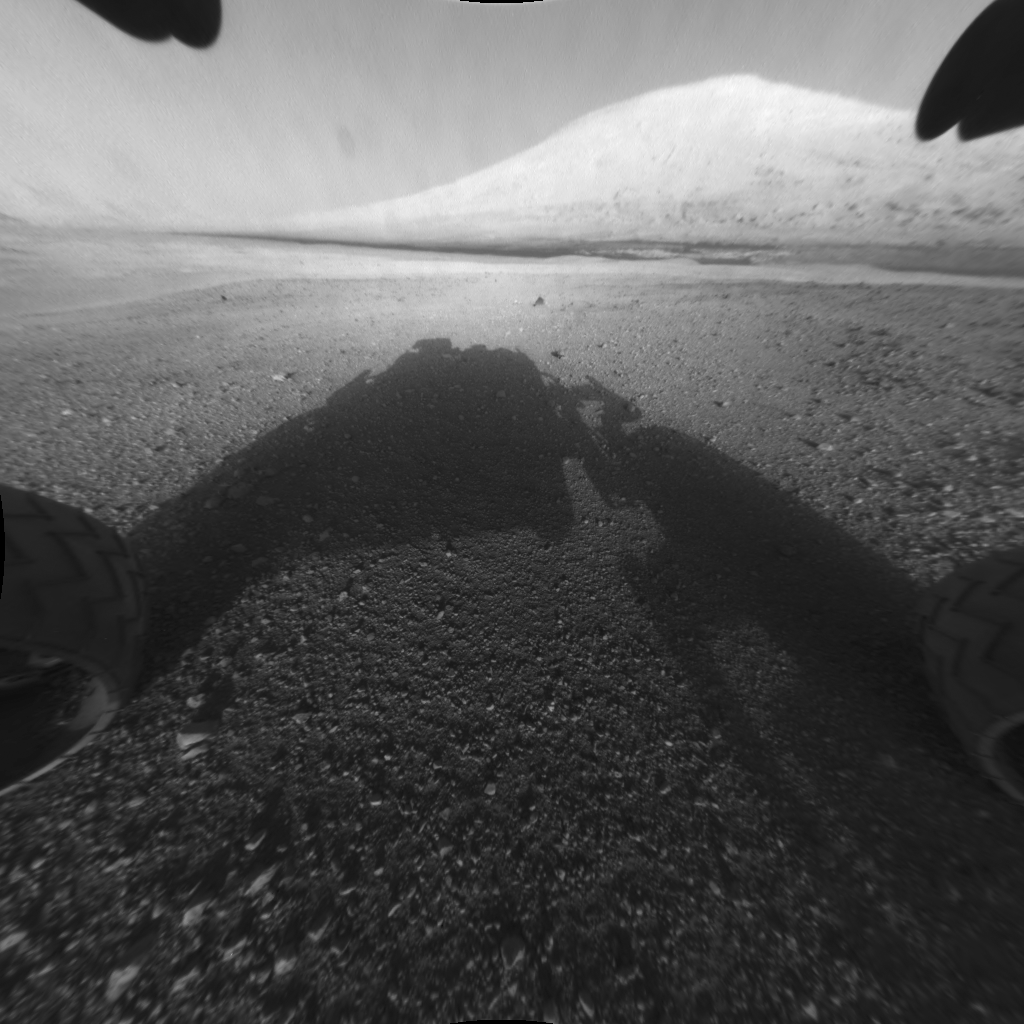

Behold Mount Sharp!

This image taken by NASA’s Curiosity shows what lies ahead for the rover — its main science target, Mount Sharp. The rover’s shadow can be seen in the foreground, and the dark bands beyond are dunes. Rising up in the distance is Mount Sharp, whose peak is 3.4 miles (5.5 kilometers) high, taller than Mt. Whitney in California. The actual summit is not visible from this vantage point — the highest elevation seen in this view is about 2.5 miles (4 kilometers) above the rover. The Curiosity team hopes to drive the rover to the mountain to investigate its lower layers, which scientists think hold clues to past environmental change.

This image was captured by the rover’s front left Hazard-Avoidance camera at full resolution shortly after it landed. It has been linearized to remove the distorted appearance that results from its fisheye lens.

Credit: NASA/JPL-Caltech